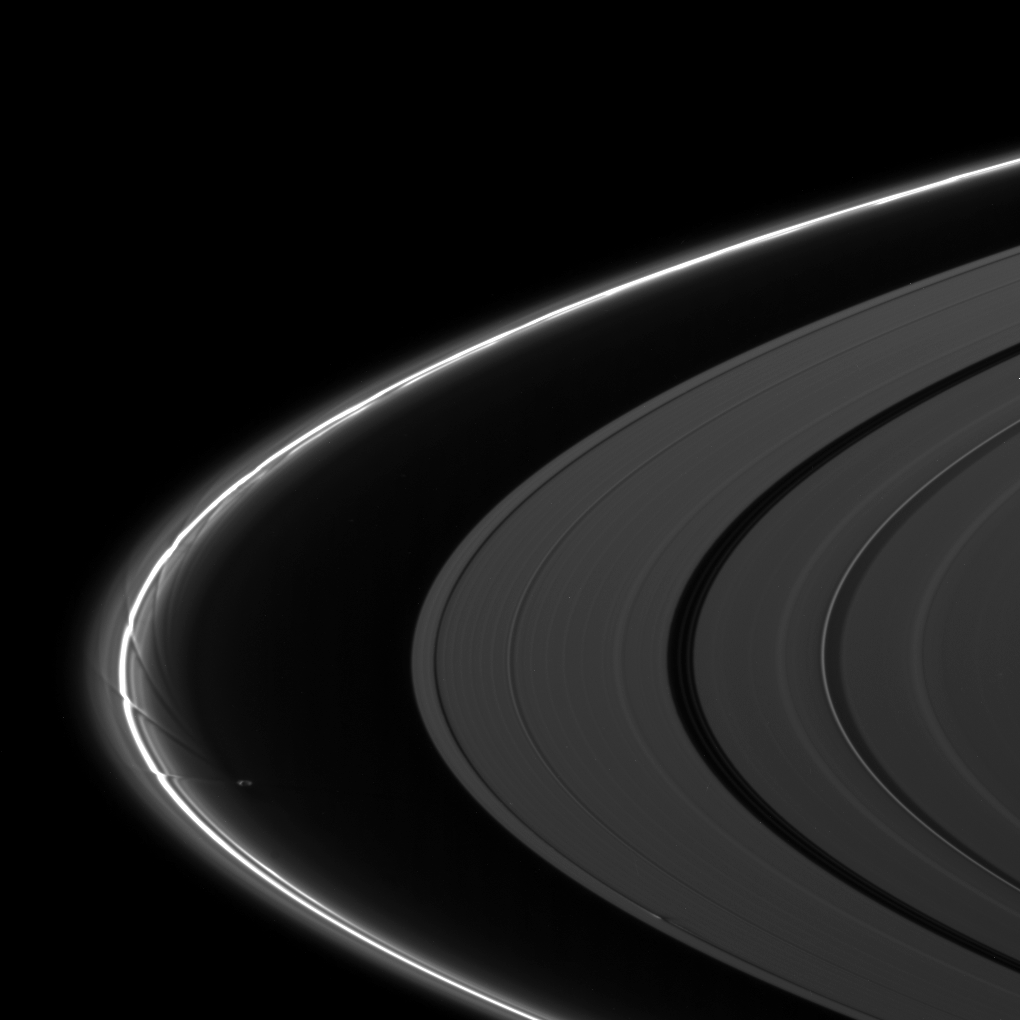

Pulchritudinous Perturbations

The moon Prometheus creates an intricate pattern of perturbation in Saturn’s F ring while the moon Daphnis disturbs the A ring in this image taken after the planet’s August 2009 equinox.

Prometheus (86 kilometers, or 53 miles across) can be seen between the thin F ring and the A ring in the middle left of the image. The gravity of potato-shaped Prometheus periodically creates streamer-channels in the F ring. To learn more and to watch a movie of this process, see PIA08397.

Near the bottom of the image, Daphnis (8 kilometers, or 5 miles across) can be seen creating edge waves in the Keeler Gap of the A ring. The moon has an inclined orbit and its gravitational pull perturbs the orbits of the particles of the A ring, forming the Keeler Gap’s edge, and sculpts the edge into waves having both horizontal (radial) and out-of-plane components. Material on the inner edge of the gap orbits faster than the moon so that the waves there lead the moon in its orbit. Material on the outer edge moves slower than the moon, so waves there trail the moon. These edge waves can be seen casting shadows in this image. See PIA11656 to learn more about this process.

The novel illumination geometry that accompanies equinox lowers the sun’s angle to the ringplane, significantly darkens the rings, and causes out-of-plane structures to look anomalously bright and cast shadows across the rings. These scenes are possible only during the few months before and after Saturn’s equinox, which occurs only once in about 15 Earth years. Before and after equinox, Cassini’s cameras have spotted not only the predictable shadows of some of Saturn’s moons (see PIA11657), but also the shadows of newly revealed vertical structures in the rings themselves (see PIA11665).

This view looks toward the northern, sunlit side of the rings from about 6 degrees above the ringplane.

The image was taken with the Cassini spacecraft narrow-angle camera on Aug. 22, 2009 using a spectral filter sensitive to wavelengths of near-infrared light centered at 862 nanometers. The view was acquired at a distance of approximately 2 million kilometers (1.2 million miles) from Saturn and at a Sun-Saturn-spacecraft, or phase, angle of 129 degrees. Image scale is 12 kilometers (7 miles) per pixel.

The Cassini-Huygens mission is a cooperative project of NASA, the European Space Agency and the Italian Space Agency. The Jet Propulsion Laboratory, a division of the California Institute of Technology in Pasadena, manages the mission for NASA’s Science Mission Directorate, Washington, D.C. The Cassini orbiter and its two onboard cameras were designed, developed and assembled at JPL. The imaging operations center is based at the Space Science Institute in Boulder, Colo.

Credit: NASA/JPL/Space Science Institute